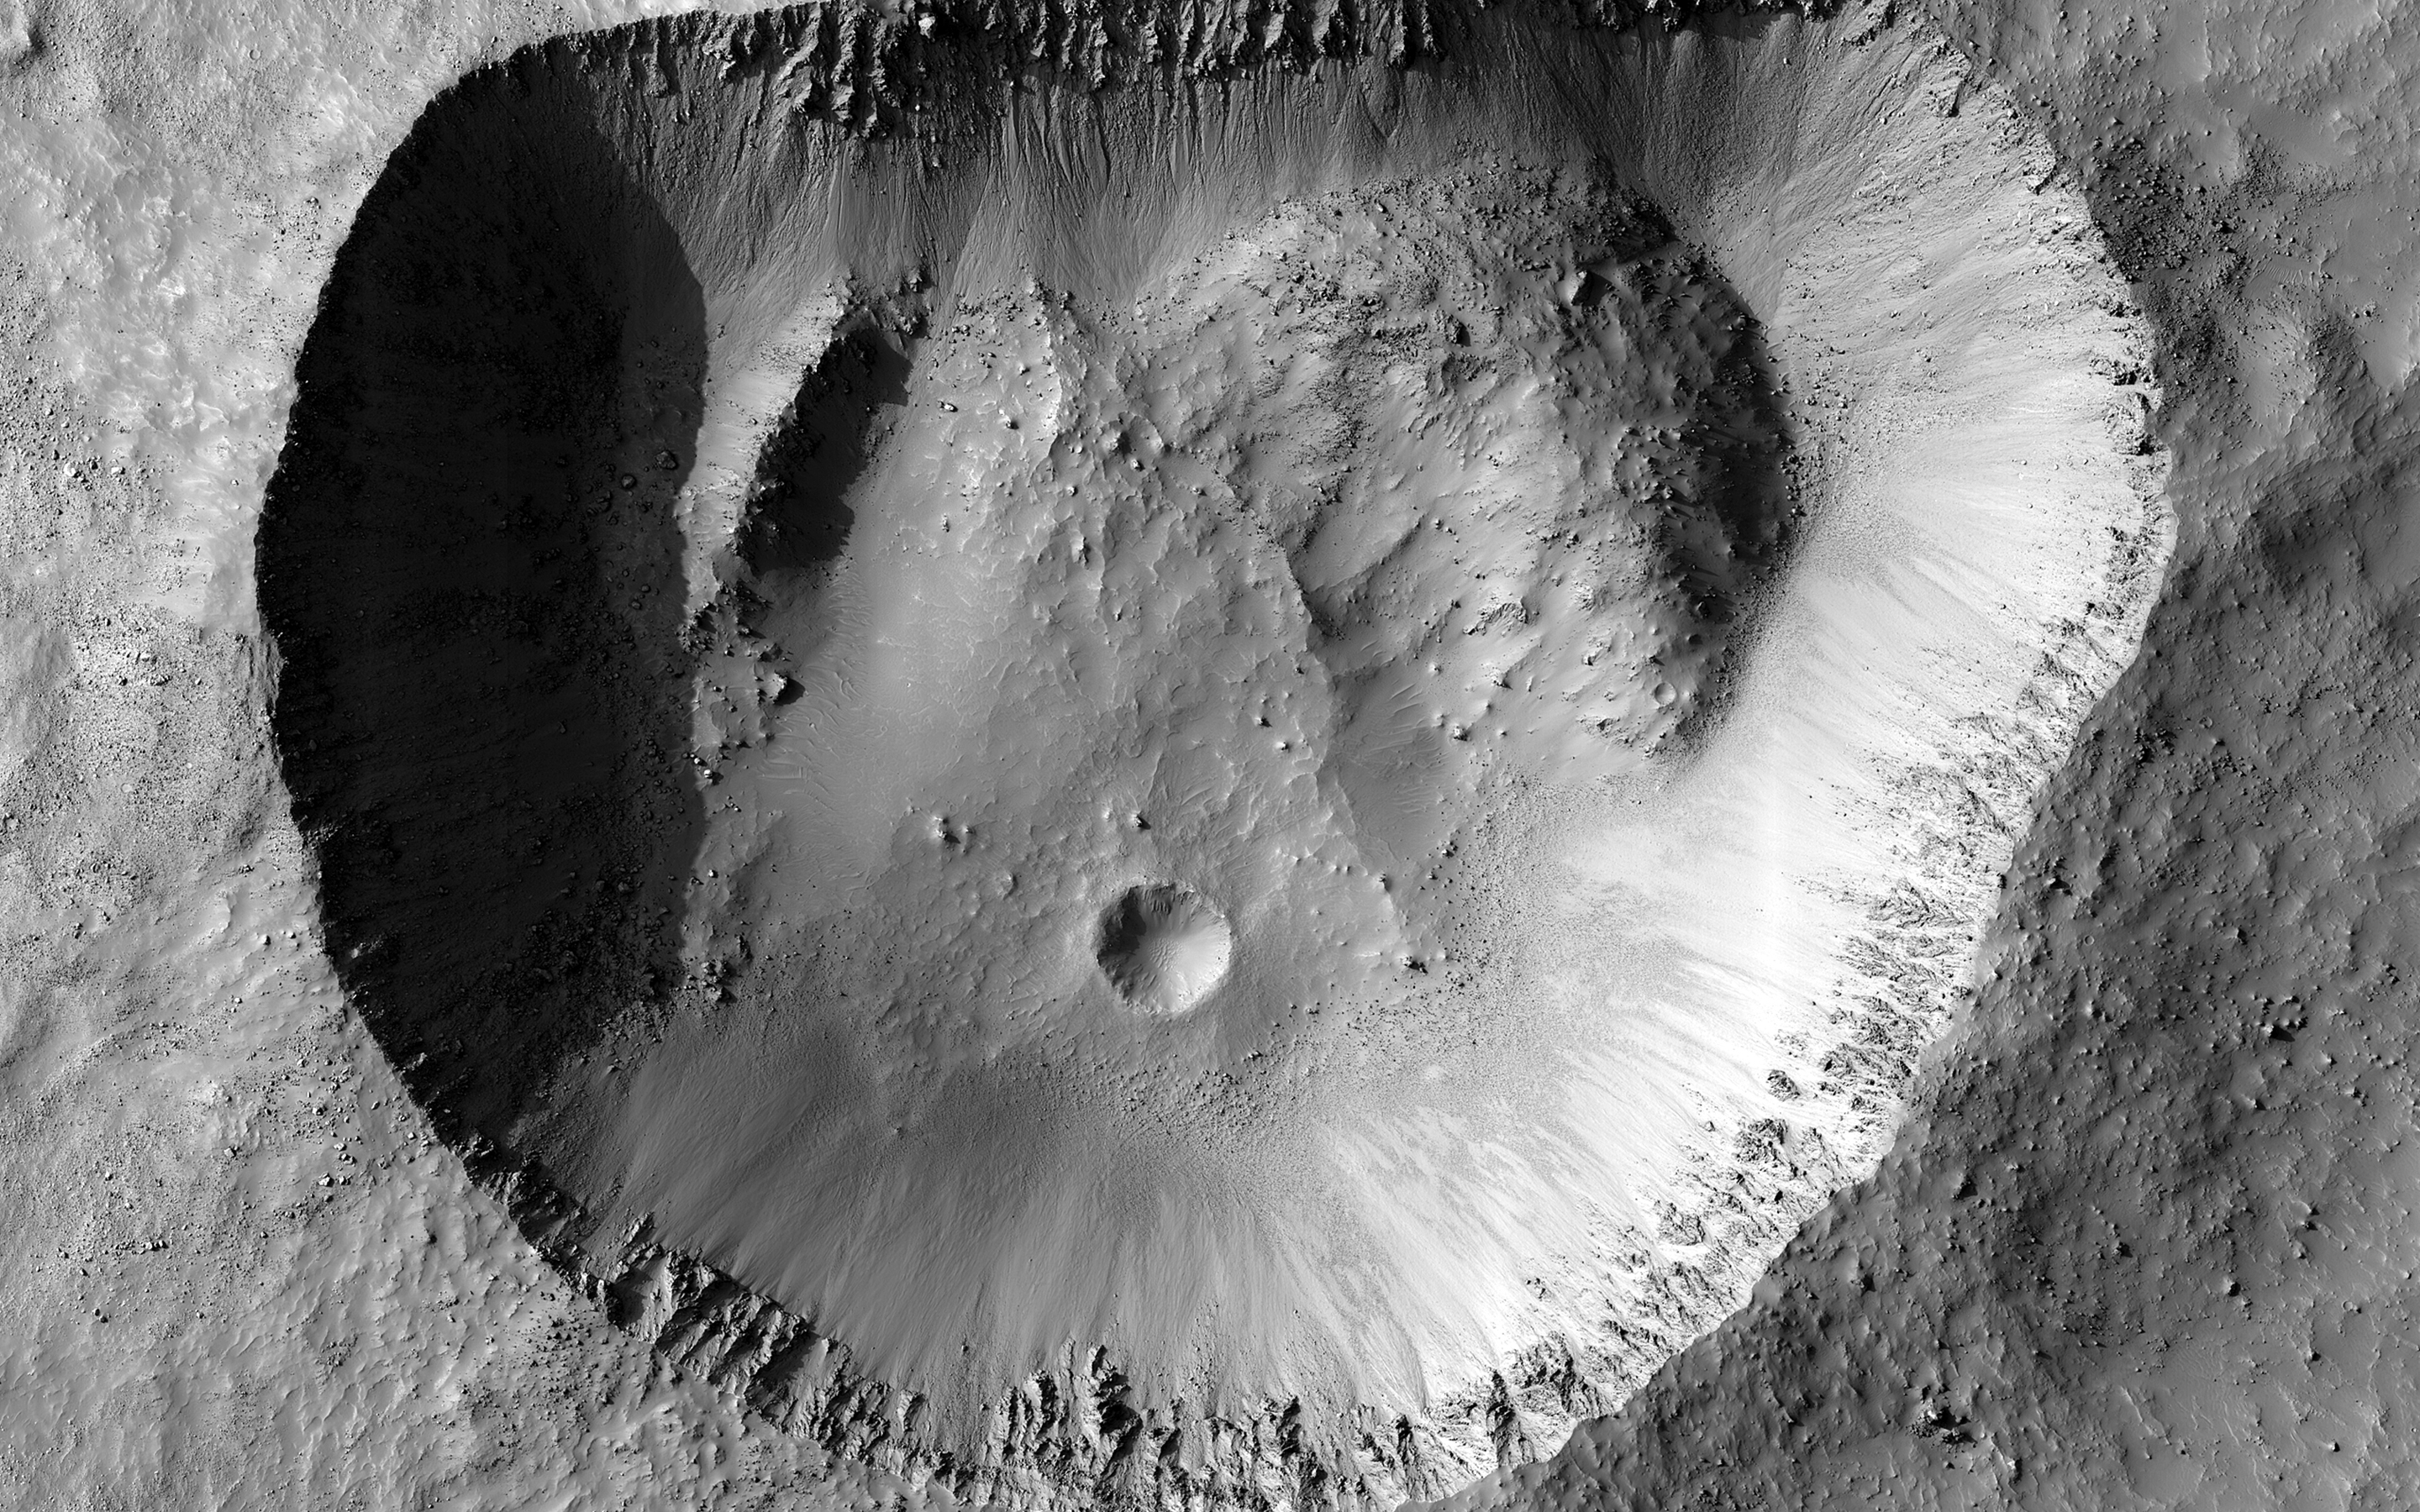

Along the Straight Edge

Most craters are round, because a high-velocity impact acts like a powerful explosion that expands in all directions. This crater is an exception because the northern rim is almost perfectly straight.

One possibility is that there was a zone of joints or faults in the crust that existed before the impact. When the impact happened, the crater formed along the straight line of these faults. Something similar happened to Meteor Crater in Arizona. Our image doesn’t show any faults, but they could be beneath the surface.

Perhaps some sort of uneven collapse changed the shape of the crater. There are piles of material on the crater’s floor, especially in the northwest and northeast corners. If those piles fell down from the rim, why did it happen there and not in other places? This crater is near the size where larger craters start to show wall slumping and terraces, so this type of collapse could be occurring unevenly.

Our image reveals the crisp detail of the crater rim, with individual boulders around the outside and on the inner walls. That indicates that this crater probably isn’t very old, so it hasn’t been heavily modified. So somehow this odd shape probably happened when it first formed, although we still don’t know exactly why.

The map is projected here at a scale of 50 centimeters (19.7 inches) per pixel. (The original image scale is 51.0 centimeters [20.1 inches] per pixel [with 2 x 2 binning]; objects on the order of 153 centimeters [60.2 inches] across are resolved.) North is up.

The University of Arizona, in Tucson, operates HiRISE, which was built by Ball Aerospace & Technologies Corp., in Boulder, Colorado. NASA’s Jet Propulsion Laboratory, a division of Caltech in Pasadena, California, manages the Mars Reconnaissance Orbiter Project for NASA’s Science Mission Directorate, Washington.

Credit: NASA/JPL-Caltech/University of Arizona